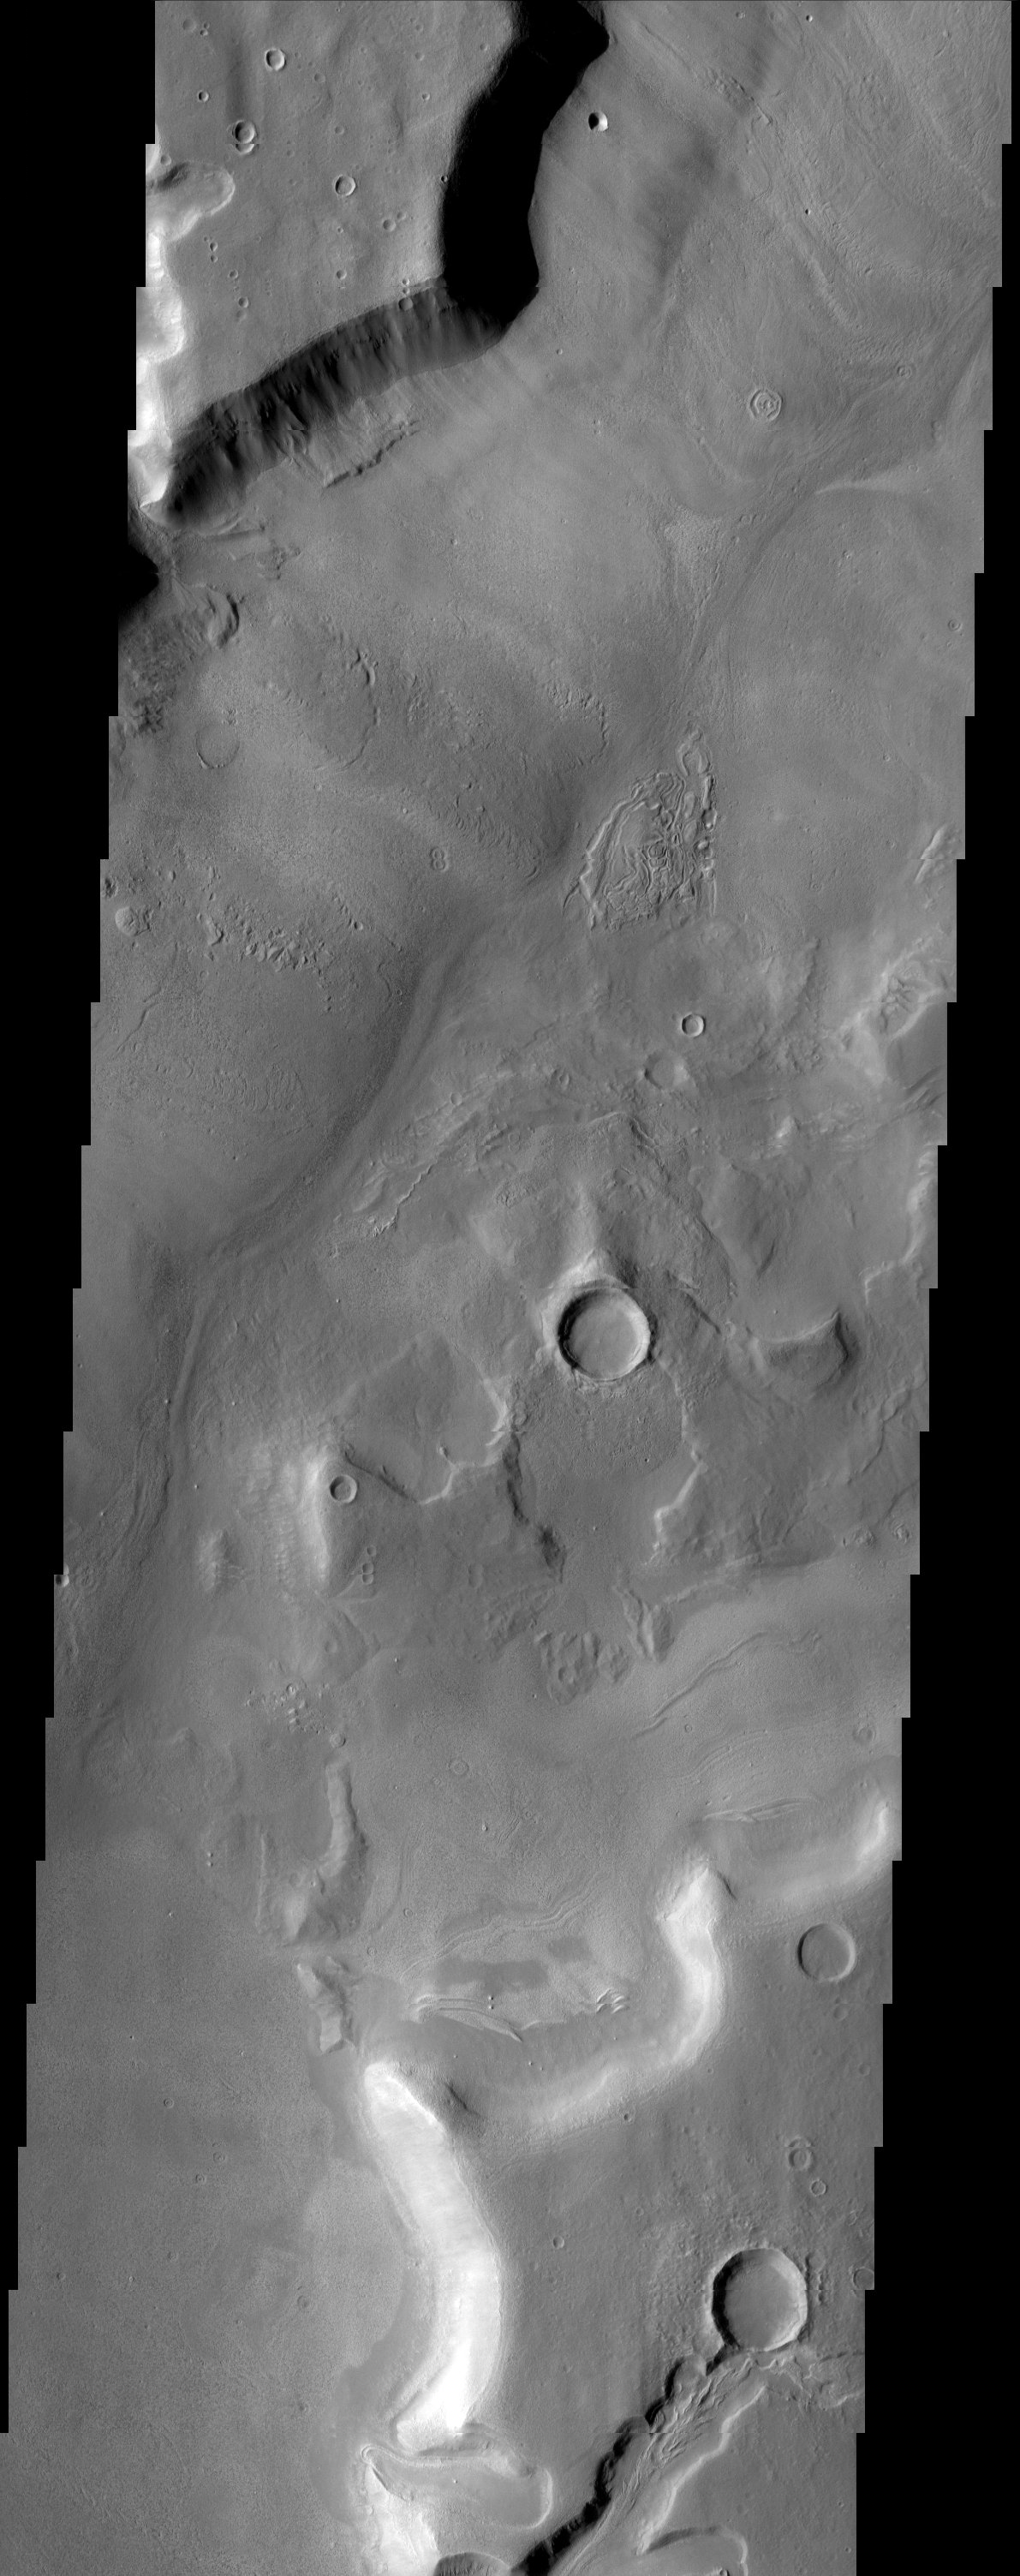

Mamers Valles

A broad channel in the Deuteronilus Mensae region displays the strange landforms common to the northern mid-latitudes where ground ice likely plays a role in their formation. A tongue-shaped feature at the bottom of this image looks surprisingly glacier-like in its morphology.

Note: this THEMIS visual image has not been radiometrically nor geometrically calibrated for this preliminary release. An empirical correction has been performed to remove instrumental effects. A linear shift has been applied in the cross-track and down-track direction to approximate spacecraft and planetary motion. Fully calibrated and geometrically projected images will be released through the Planetary Data System in accordance with Project policies at a later time.

NASA’s Jet Propulsion Laboratory manages the 2001 Mars Odyssey mission for NASA’s Office of Space Science, Washington, D.C. The Thermal Emission Imaging System (THEMIS) was developed by Arizona State University, Tempe, in collaboration with Raytheon Santa Barbara Remote Sensing. The THEMIS investigation is led by Dr. Philip Christensen at Arizona State University. Lockheed Martin Astronautics, Denver, is the prime contractor for the Odyssey project, and developed and built the orbiter. Mission operations are conducted jointly from Lockheed Martin and from JPL, a division of the California Institute of Technology in Pasadena.

Image information: VIS instrument. Latitude 37.1, Longitude 15.3 East (344.7 West). 19 meter/pixel resolution.

Credit: NASA/JPL/Arizona State University